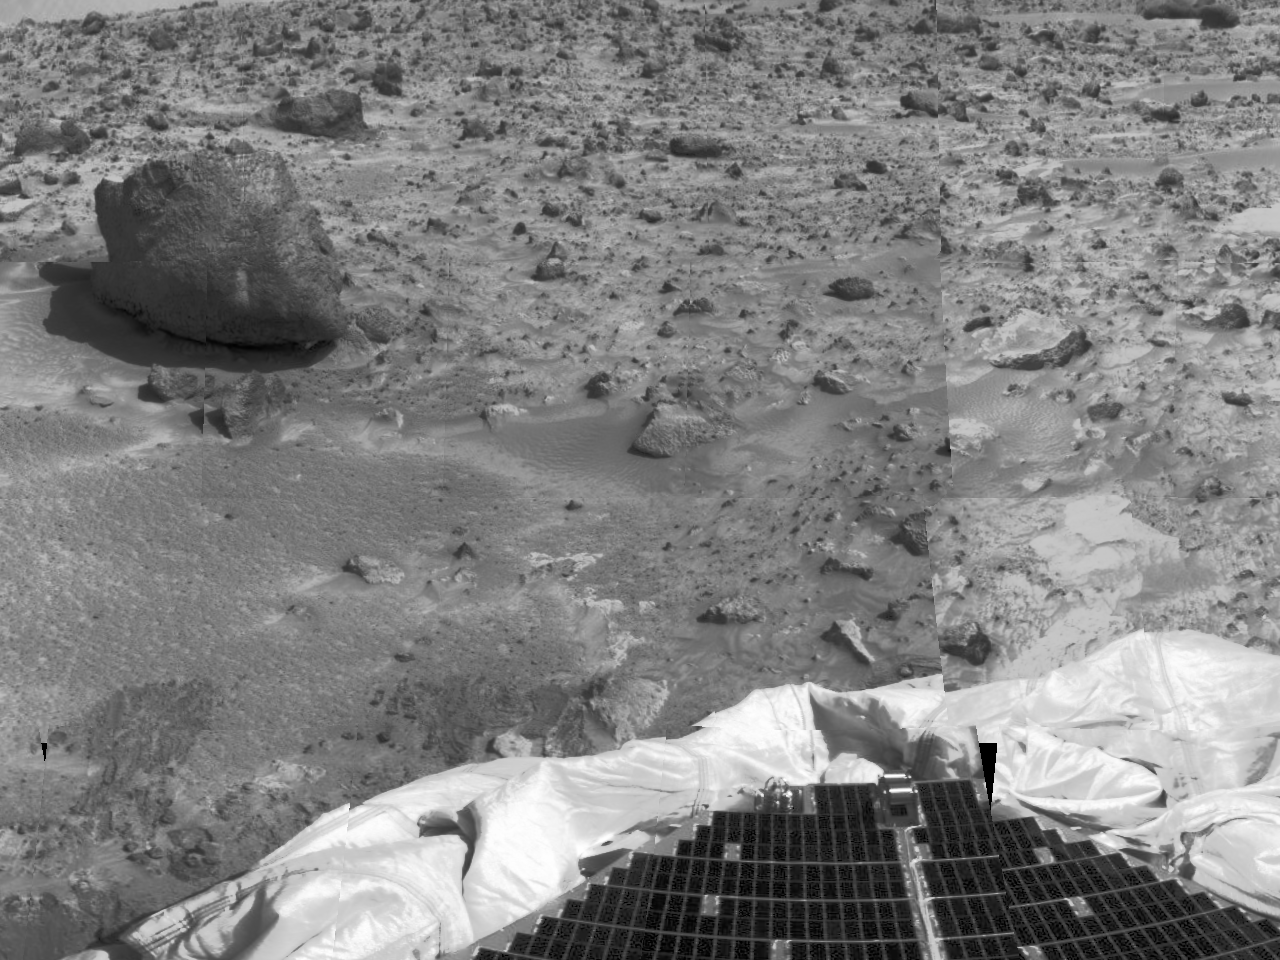

Deflated Airbags and “Yogi”

The left portion of this image, taken by the Imager for Mars Pathfinder (IMP) on Sol 3, shows the large rock nicknamed “Yogi.” Portions of a petal and deflated airbag are in the foreground. Yogi has been an object of study for rover Sojourner’s Alpha Proton X-Ray Spectrometer (APXS) instrument. The APXS will help Pathfinder scientists learn more about the chemical composition of that rock.

Mars Pathfinder is the second in NASA’s Discovery program of low-cost spacecraft with highly focused science goals. The Jet Propulsion Laboratory, Pasadena, CA, developed and manages the Mars Pathfinder mission for NASA’s Office of Space Science, Washington, D.C. JPL is an operating division of the California Institute of Technology (Caltech). The Imager for Mars Pathfinder (IMP) was developed by the University of Arizona Lunar and Planetary Laboratory under contract to JPL. Peter Smith is the Principal Investigator.

Photojournal note: Sojourner spent 83 days of a planned seven-day mission exploring the Martian terrain, acquiring images, and taking chemical, atmospheric and other measurements. The final data transmission received from Pathfinder was at 10:23 UTC on September 27, 1997. Although mission managers tried to restore full communications during the following five months, the successful mission was terminated on March 10, 1998.

Credit: NASA/JPL